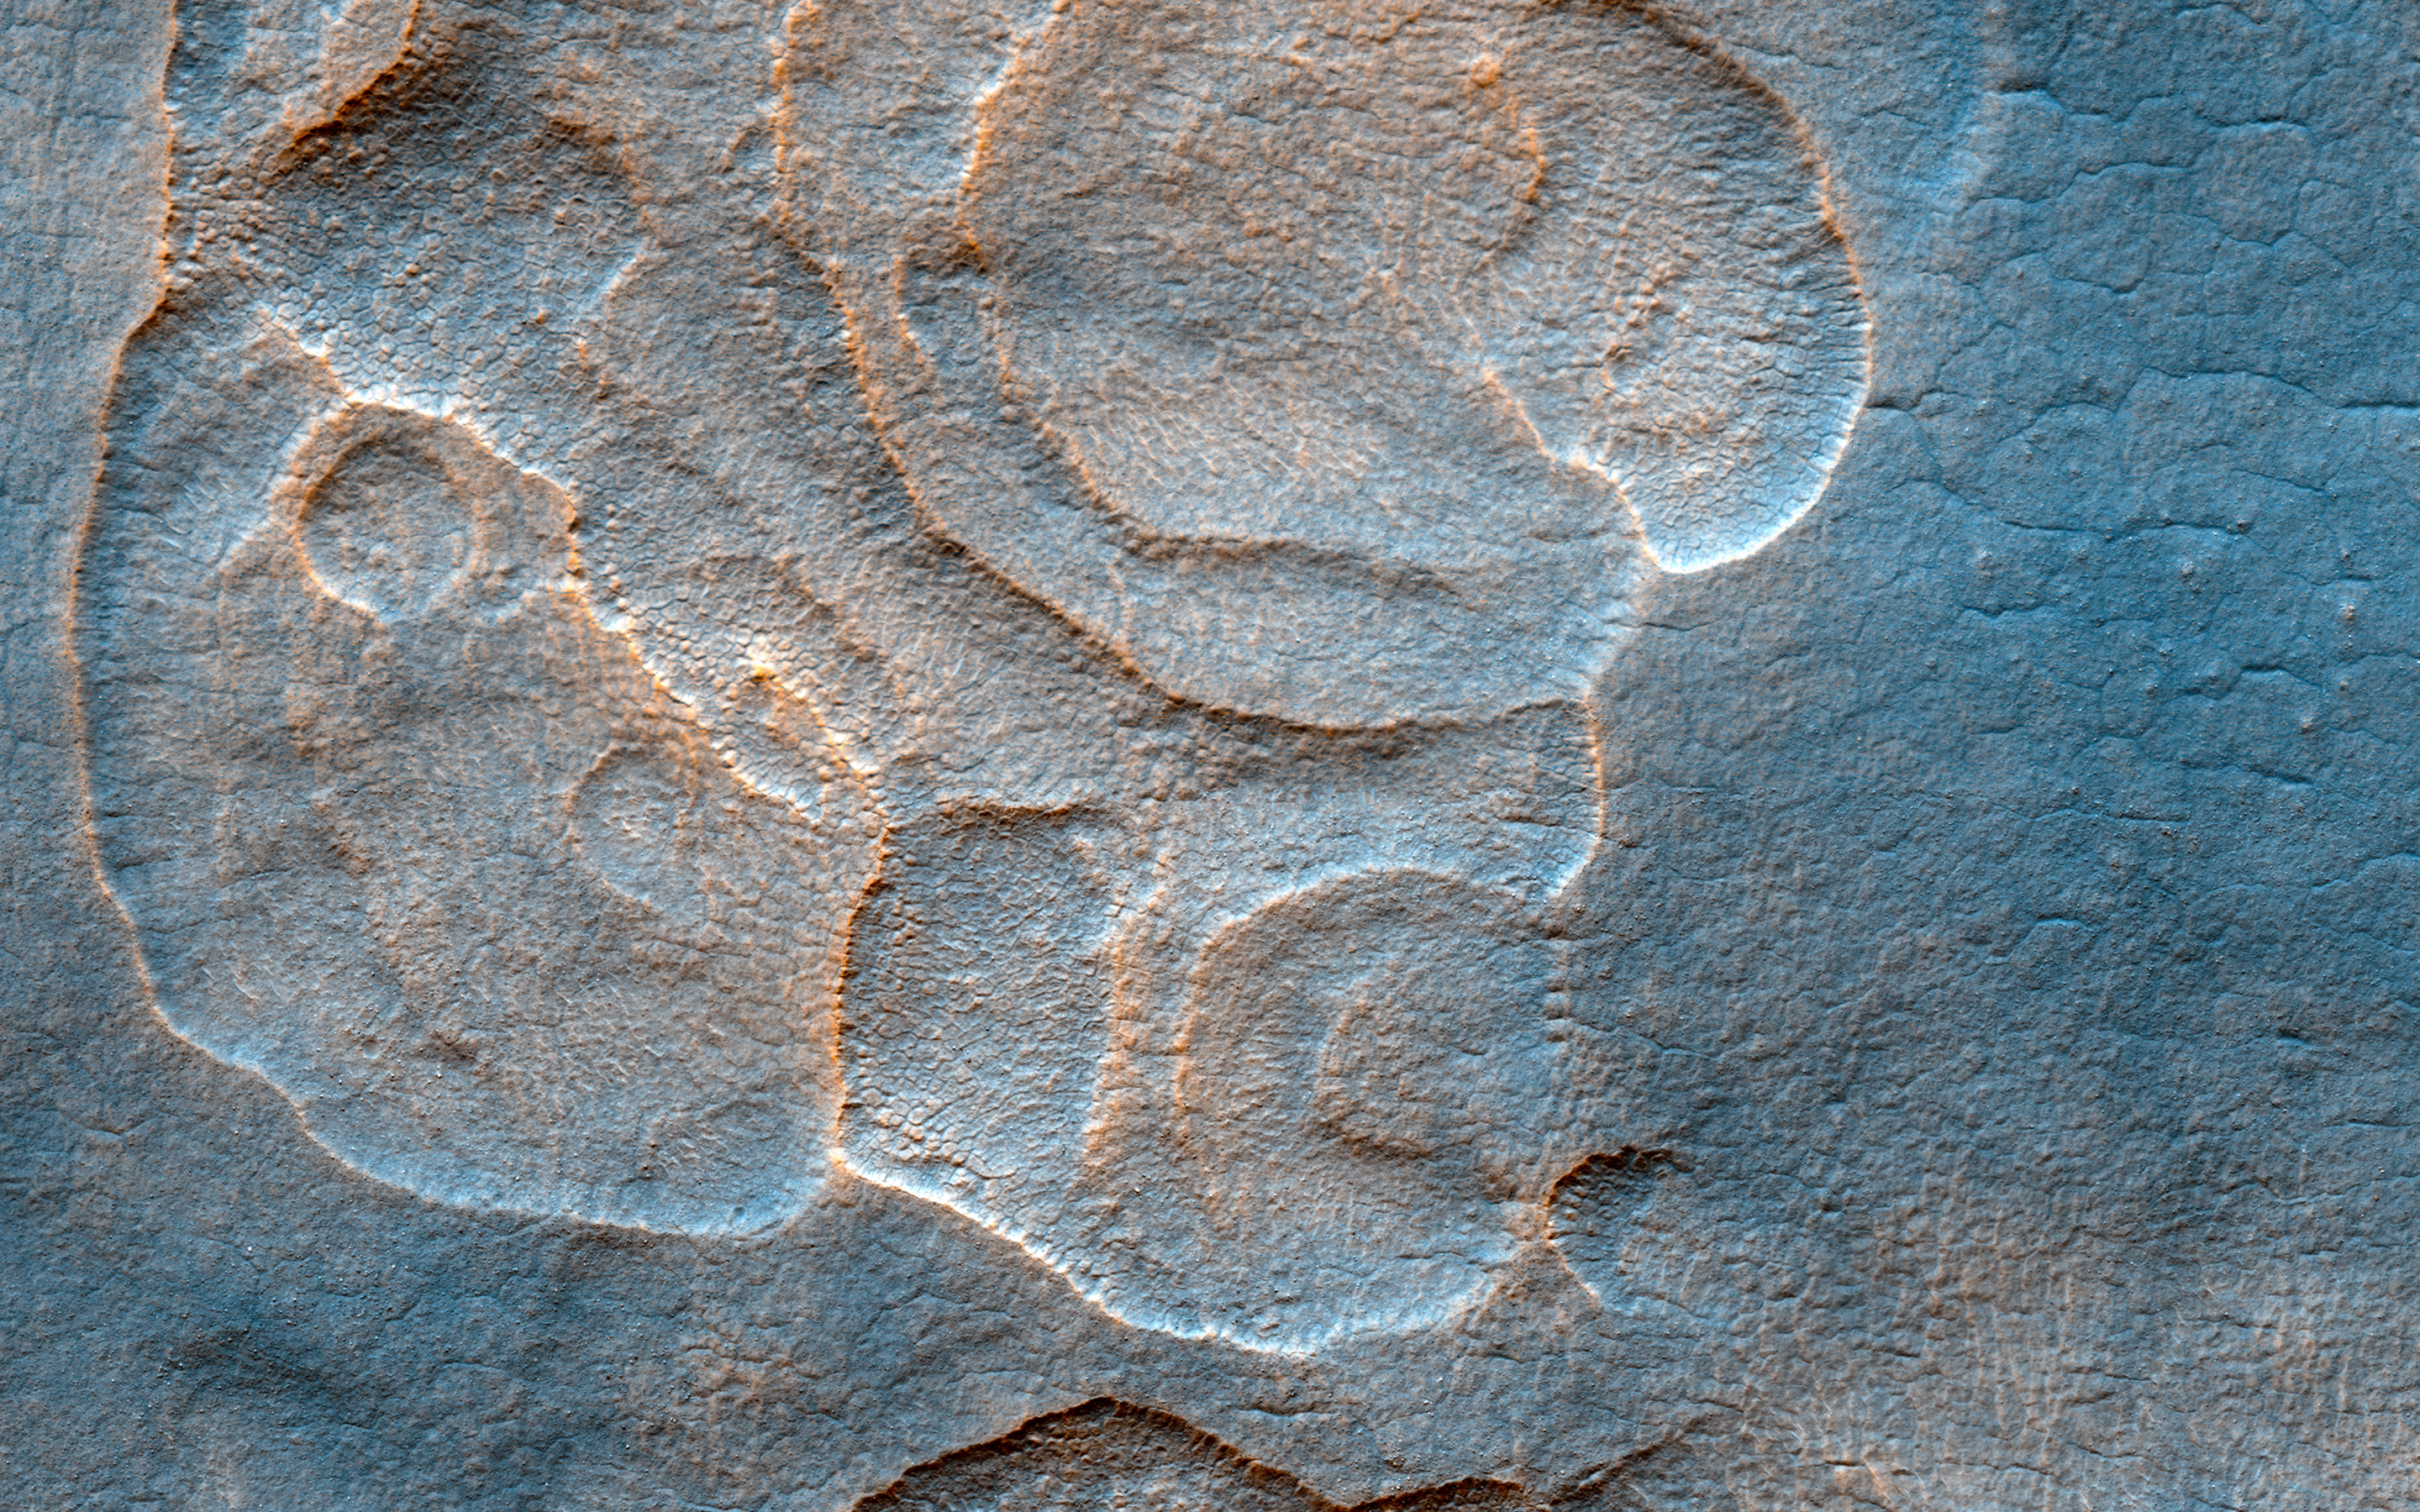

Eroded Scallops with Layers

The western Utopia Planitia in the Northern mid-latitudes of Mars is marked by a peculiar type of depression with scalloped edges and by a network of polygonal fractures.

The scalloped depressions are typical features; a smooth layered terrain located between 40 and 60 degrees in both hemispheres. Scalloped depressions probably form by removal of ice-rich subsurface material by sublimation (ice transforming directly from a solid to a gaseous state), a process that may still be active today. Isolated scalloped depressions generally have a steep pole-facing scarp and a gentler equator-facing slope. This asymmetry is interpreted as being the result of difference in solar heating. Scalloped depressions may coalesce, leading to the formation of large areas of pitted terrain.

The polygonal pattern of fractures resembles permafrost polygons that form in terrestrial polar and high alpine regions by seasonal-to-annual contraction of the permafrost (permanently frozen ground). On Earth, such polygons indicate the presence of ground ice.

These landforms most likely show that sub-surface ice is present or has been present geologically recently at these latitudes, and they may slowly be continuing their development at the present time.

This is a stereo pair with PSP_002439_2265.

The University of Arizona, Tucson, operates HiRISE, which was built by Ball Aerospace & Technologies Corp., Boulder, Colo. NASA’s Jet Propulsion Laboratory, a division of Caltech in Pasadena, California, manages the Mars Reconnaissance Orbiter Project for NASA’s Science Mission Directorate, Washington.

Credit: NASA/JPL-Caltech/Univ. of Arizona